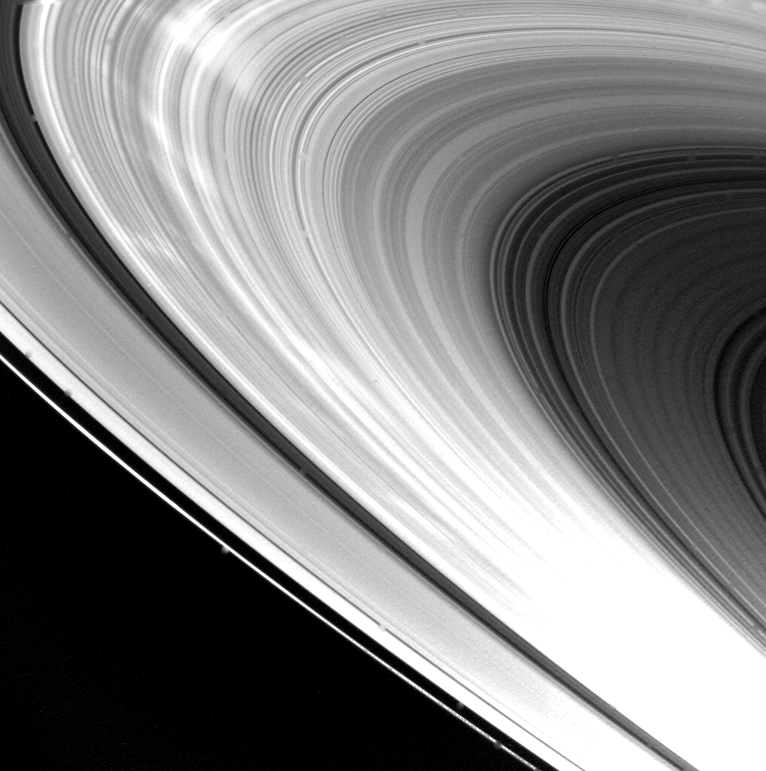

Saturn’s Ring System

Eight hours after its closest approach to Saturn on Nov. 12, 1980, Voyager 1 took this picture of the planet’s ring system. Major features of the rings are clearly seen: from the top of the image down is the bright F-ring, the A-ring, the Cassini Division, the broad B-ring, and the C-ring (dark gray area). The spacecraft took this picture at a distance of 720,000 kilometers (446,000 miles) from an angle approximately 30 degrees above the ring plane. The unique lighting in this view brings out the many hundreds of bright and dark ringlets that make up this very thin, phonograph record-like ring system. The dark spokelike features seen in images taken during approach to Saturn now appear as bright streaks, indicating that they possess a strong forward-scattering property. The Voyager Project is managed for NASA by the Jet Propulsion Laboratory, Pasadena, Calif.

Credit: NASA/JPL